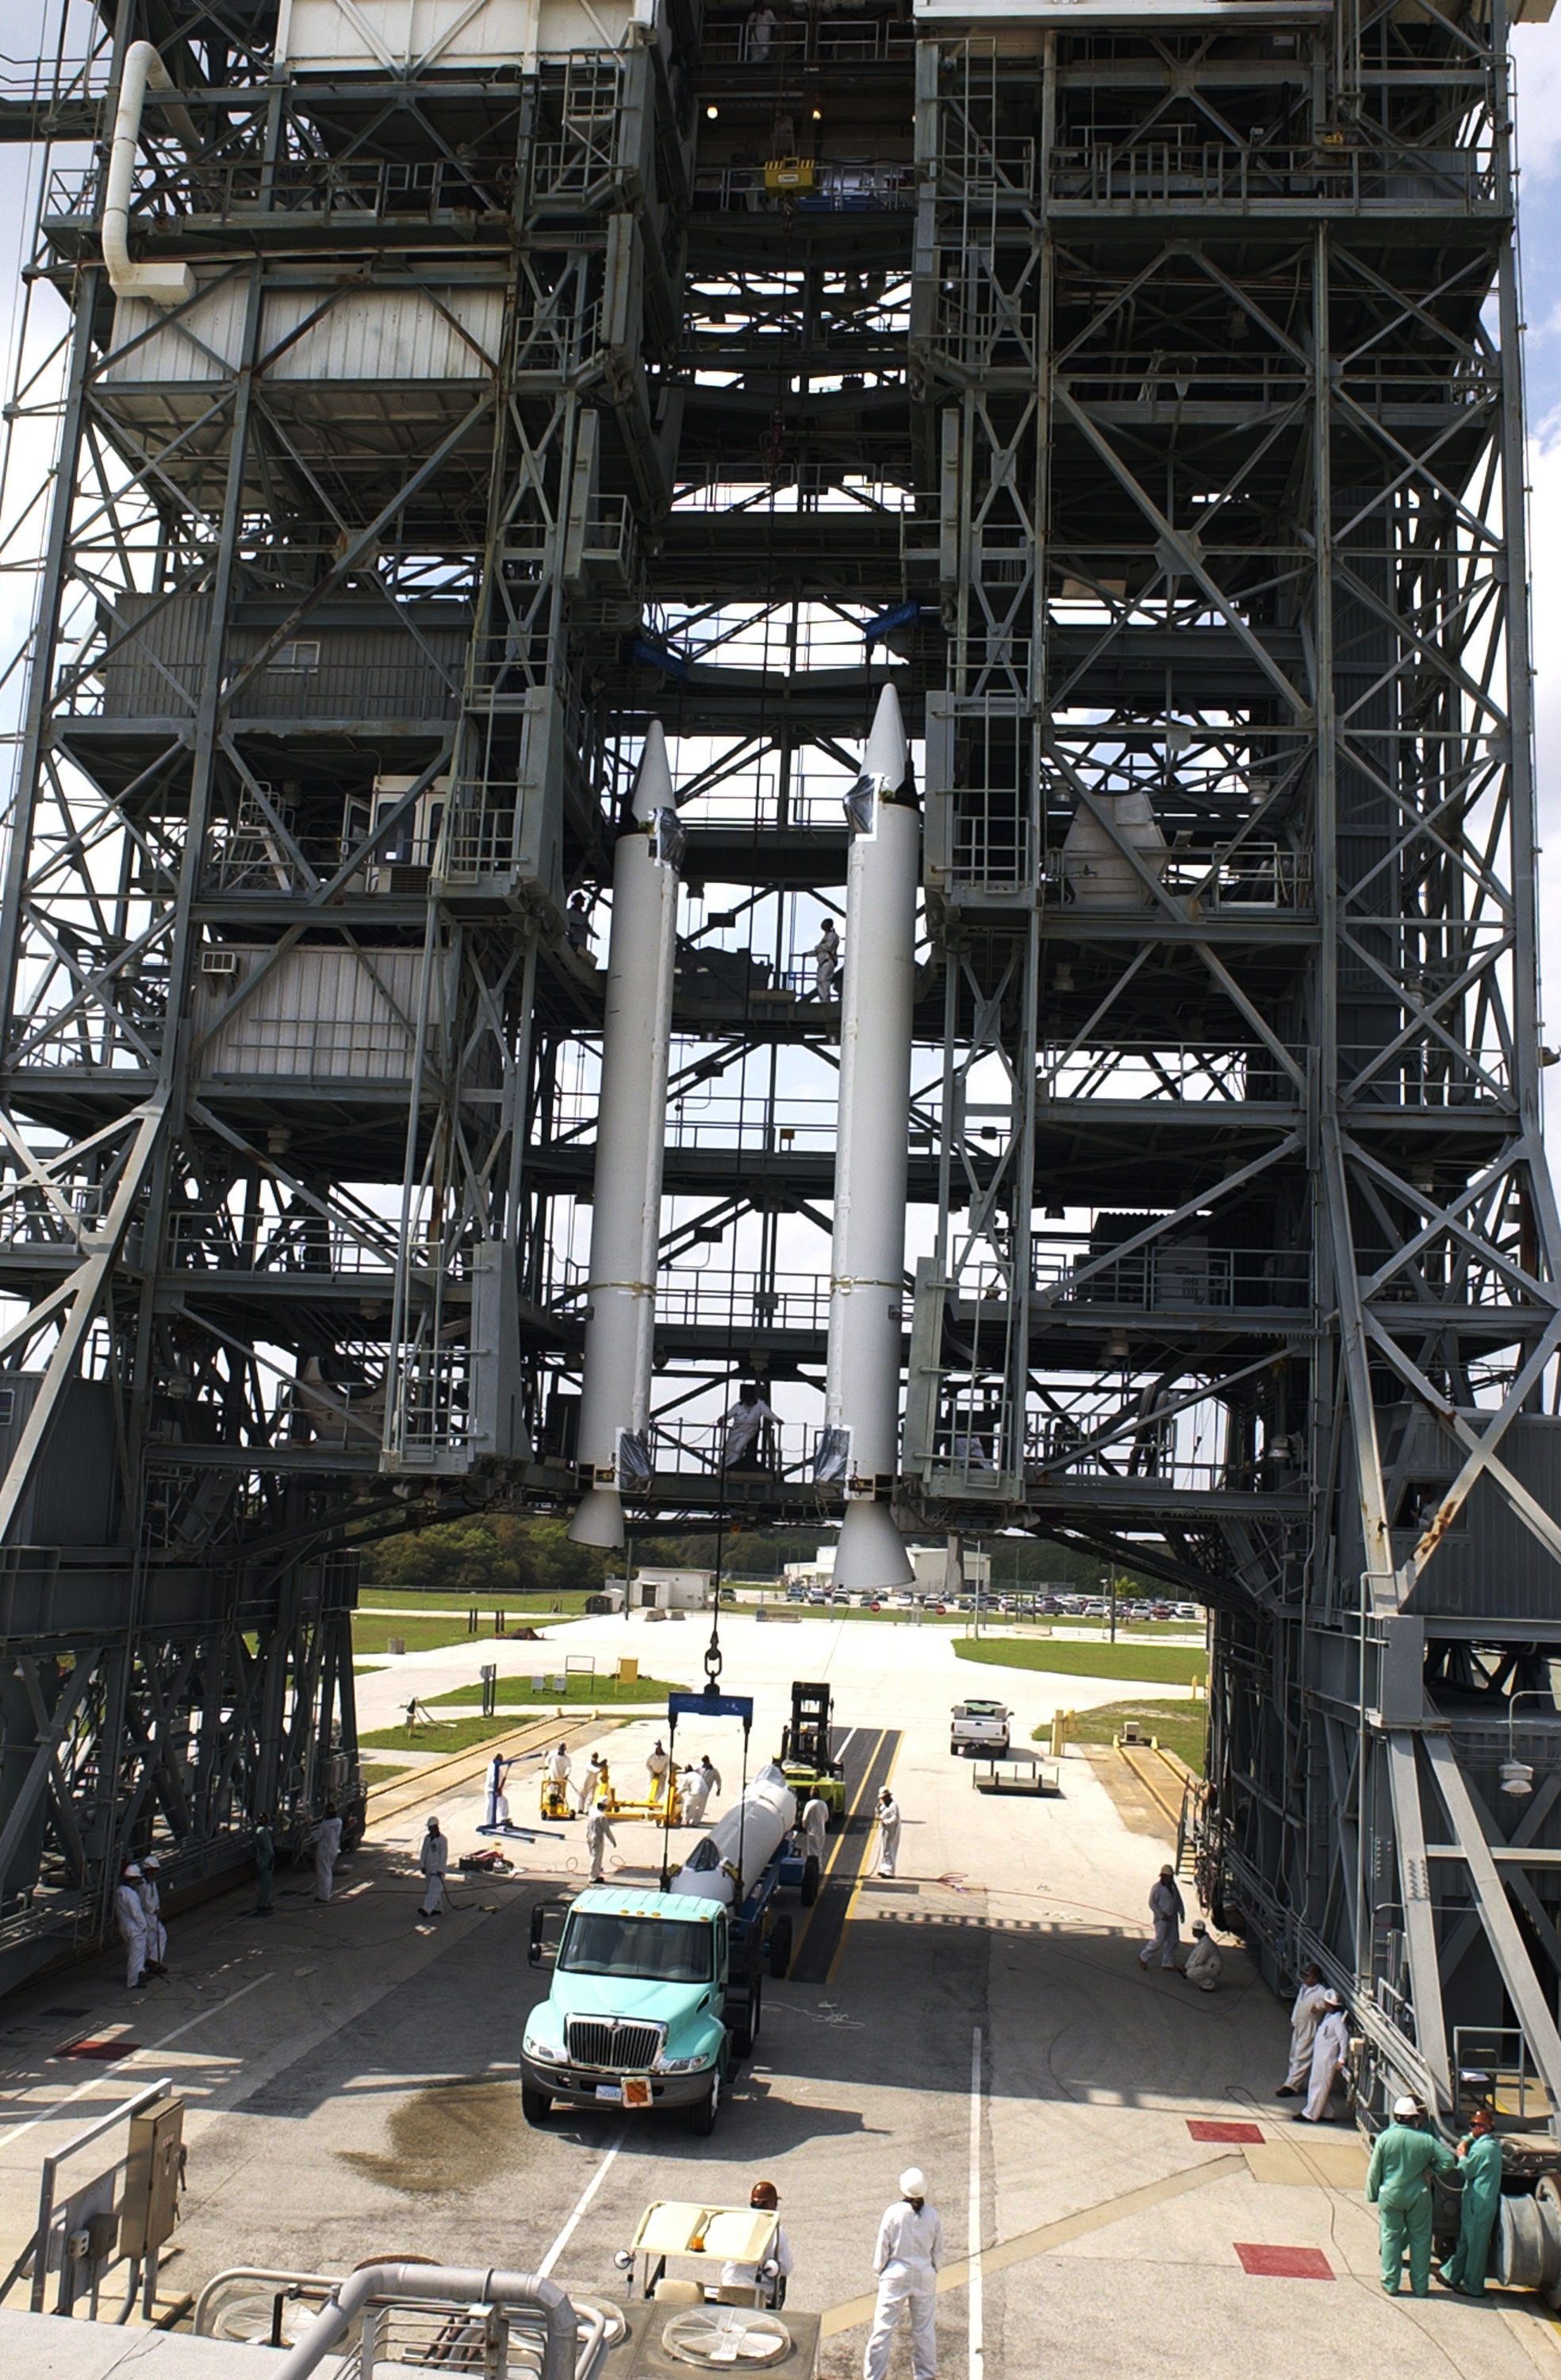

The Rocket that Didn't Launch Spitzer

A Delta II rocket, initially intended to launch the Spitzer Space Telescope on April 18, 2003. However, due to additional engineering tests that were needed on the rocket, the launch was delayed and the rocket was instead used to launch a Mars mission. Spitzer launched on a different rocket on August 25, 2003.

Credit: NASA/KSC